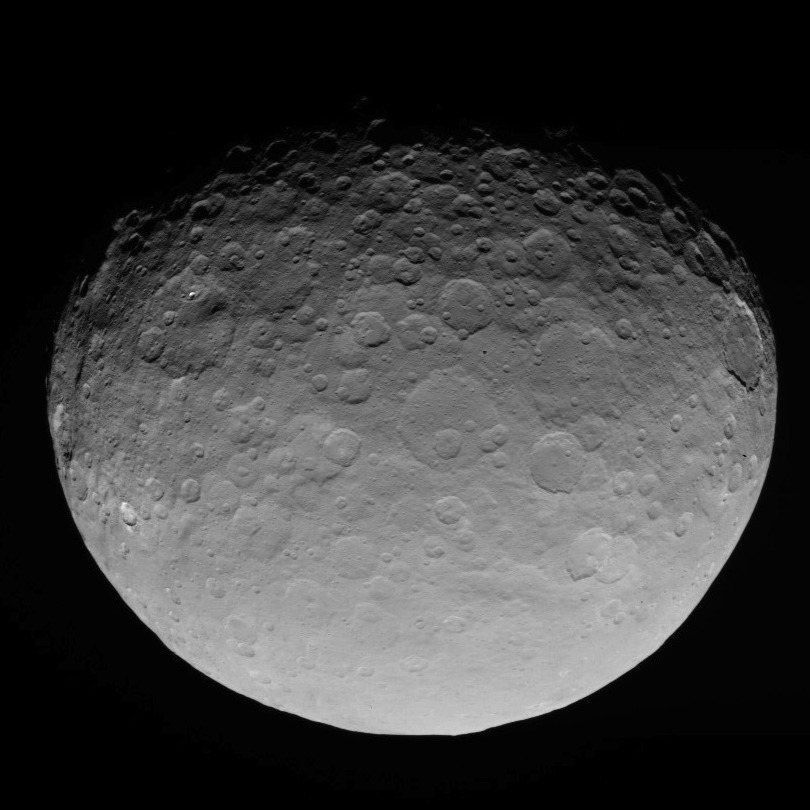

Dawn RC3 Image 8

This image of Ceres is part of a sequence taken by NASA’s Dawn spacecraft on May 4, 2015, from a distance of 8,400 miles (13,600 kilometers).

Dawn’s mission is managed by JPL for NASA’s Science Mission Directorate in Washington. Dawn is a project of the directorate’s Discovery Program, managed by NASA’s Marshall Space Flight Center in Huntsville, Alabama. UCLA is responsible for overall Dawn mission science. Orbital ATK, Inc., in Dulles, Virginia, designed and built the spacecraft. The German Aerospace Center, the Max Planck Institute for Solar System Research, the Italian Space Agency and the Italian National Astrophysical Institute are international partners on the mission team.

Credit: NASA/JPL-Caltech/UCLA/MPS/DLR/IDA